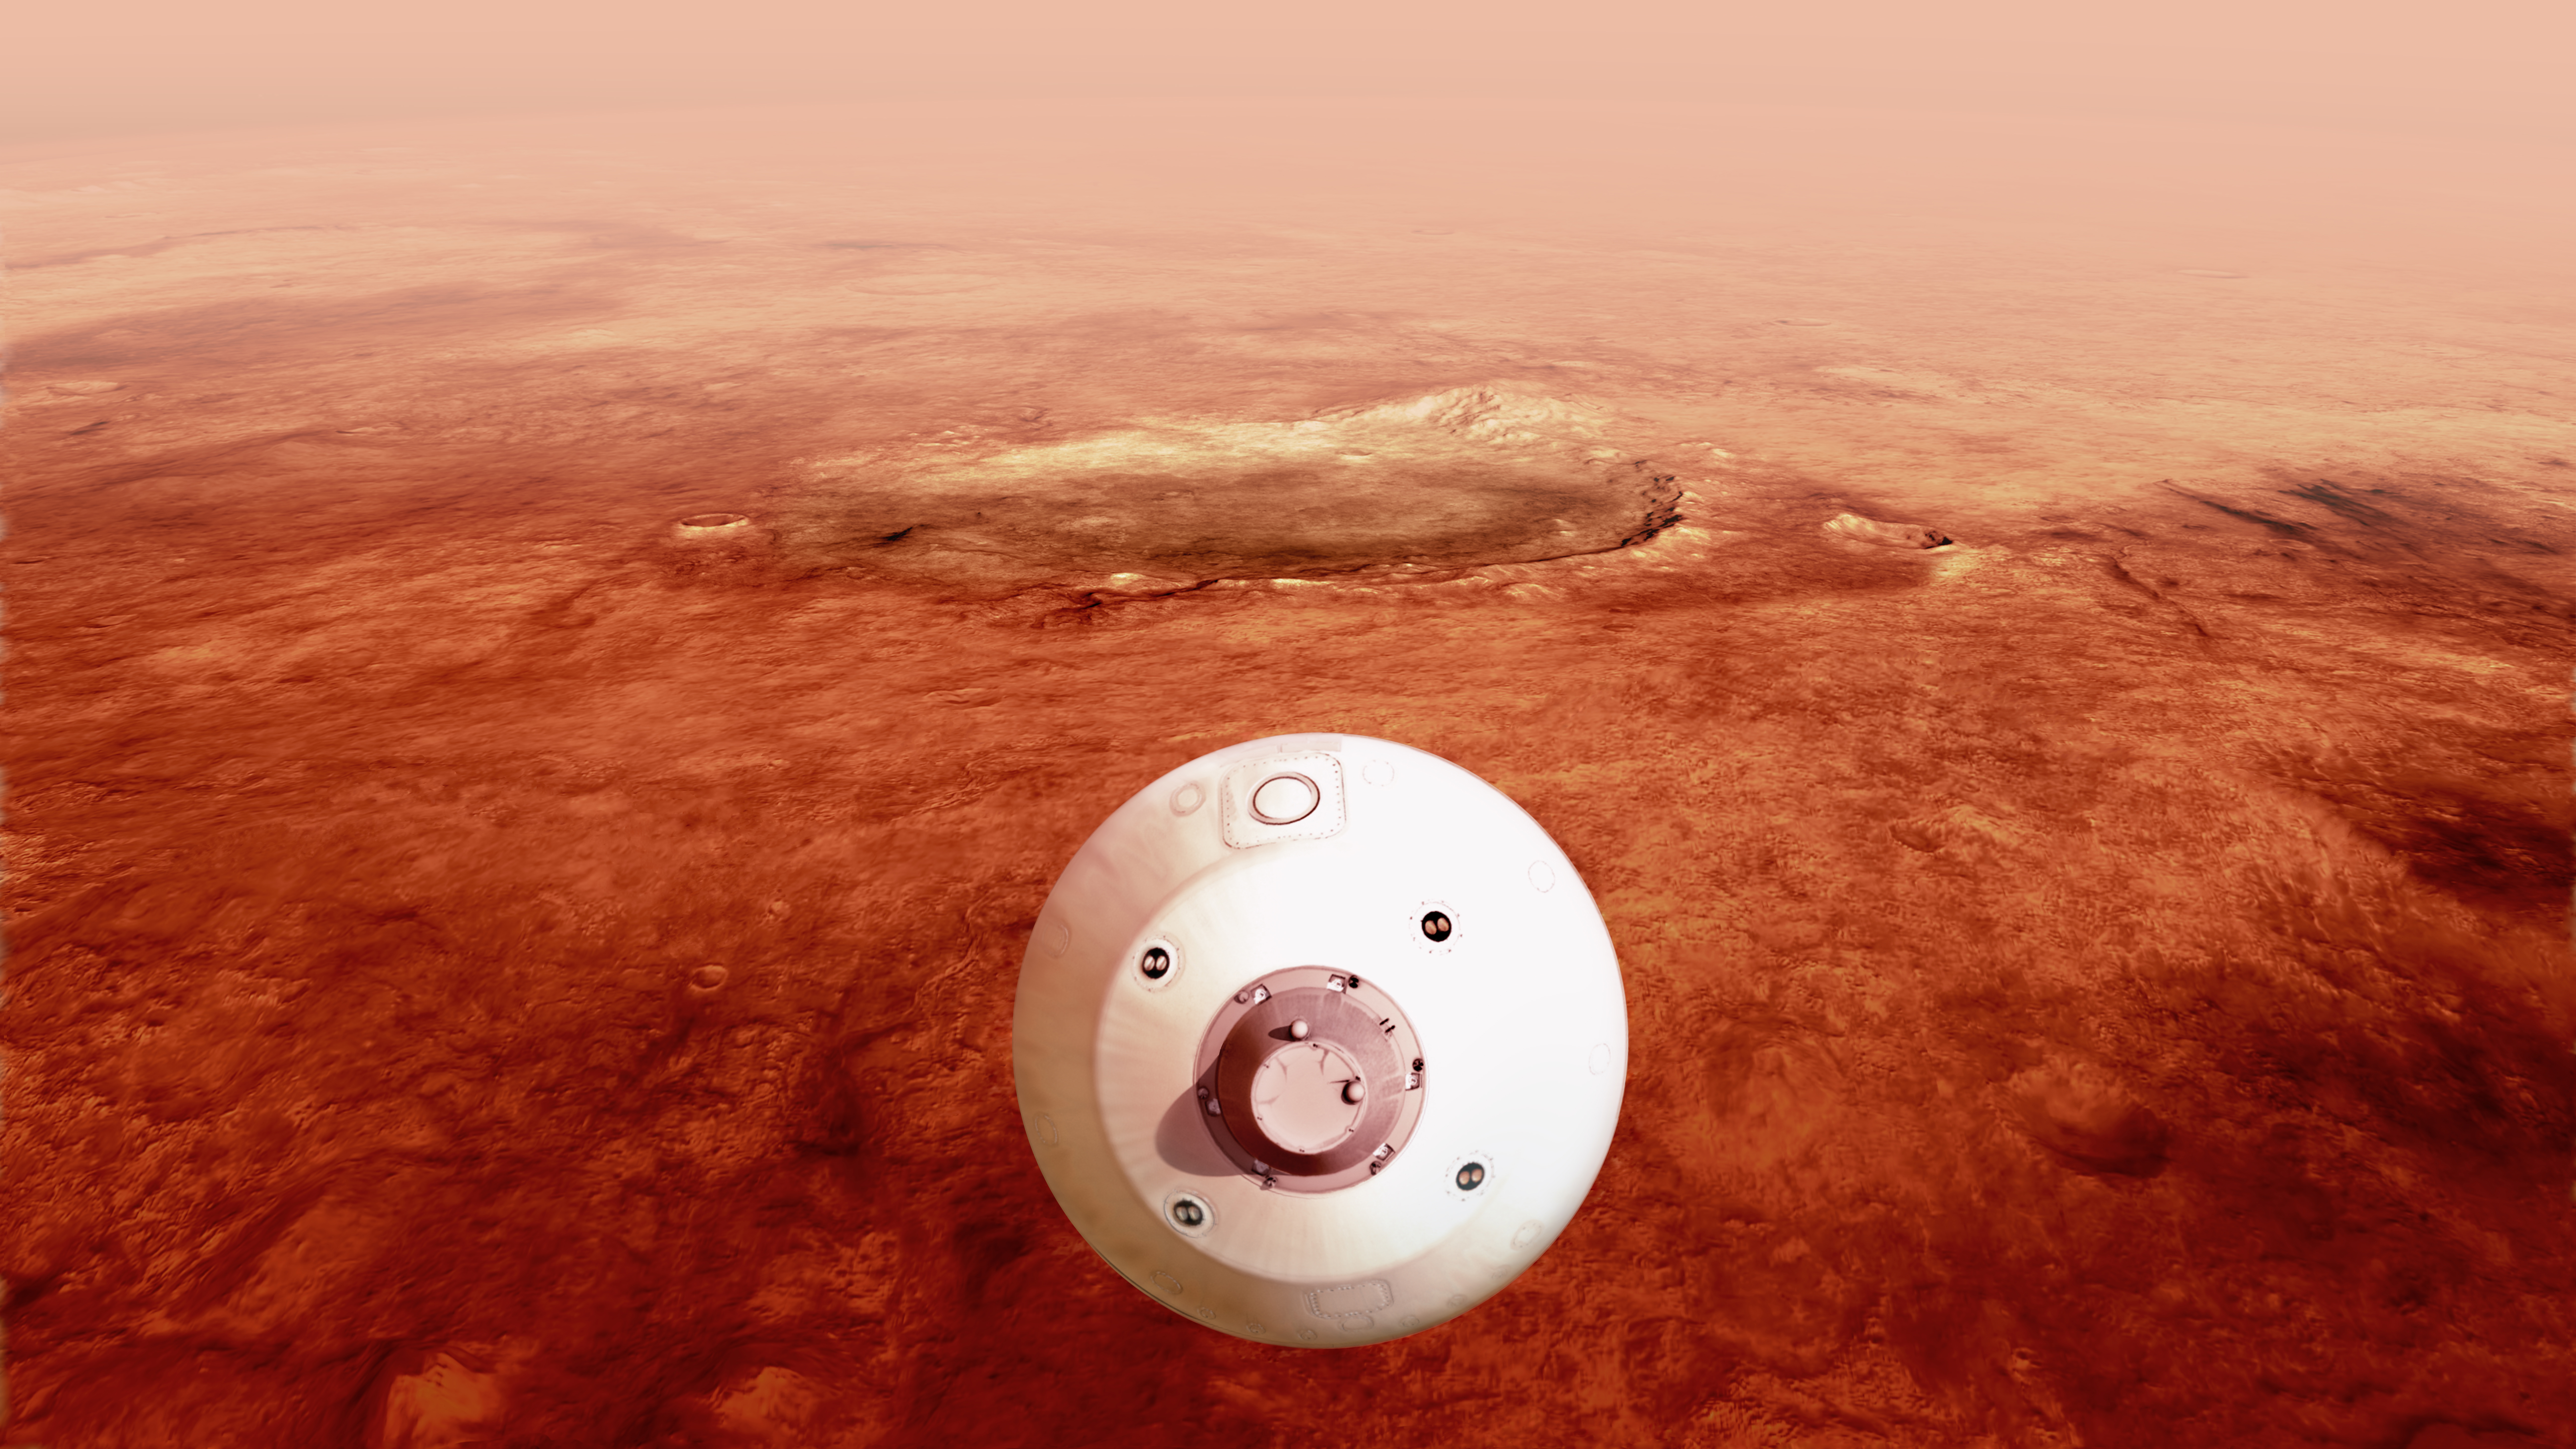

Perseverance Guides Itself Towards the Surface (Illustration)

The aeroshell containing NASA’s Perseverance rover guides itself towards the Martian surface as it descends through the atmosphere in this illustration. Hundreds of critical events must execute perfectly and exactly on time for the rover to land on Mars safely on Feb. 18, 2021.

Entry, Descent, and Landing, or “EDL,” begins when the spacecraft reaches the top of the Martian atmosphere, traveling nearly 12,500 mph (20,000 kph).

The cruise stage separates about 10 minutes before entering into the atmosphere, leaving the aeroshell, which encloses the rover and descent stage, to make the trip to the surface. The vehicle fires small thrusters on the backshell to reorient itself and make sure the heat shield is facing forward. The spacecraft uses the Martian atmosphere to brake, causing it to heat up dramatically. Peak heating occurs about 80 seconds after atmospheric entry. The rover is safe in the aeroshell, and reaches only about room temperature. Peak deceleration occurs about 10 seconds later (~90 seconds after atmospheric entry). As it descends through the atmosphere, the spacecraft fires thrusters on its backshell to guide itself. This phase of the descent is referred to as “guided entry.”

NASA’s Jet Propulsion Laboratory in Southern California built and will manage operations of the Mars 2020 Perseverance rover for NASA.

Credit: NASA/JPL-Caltech